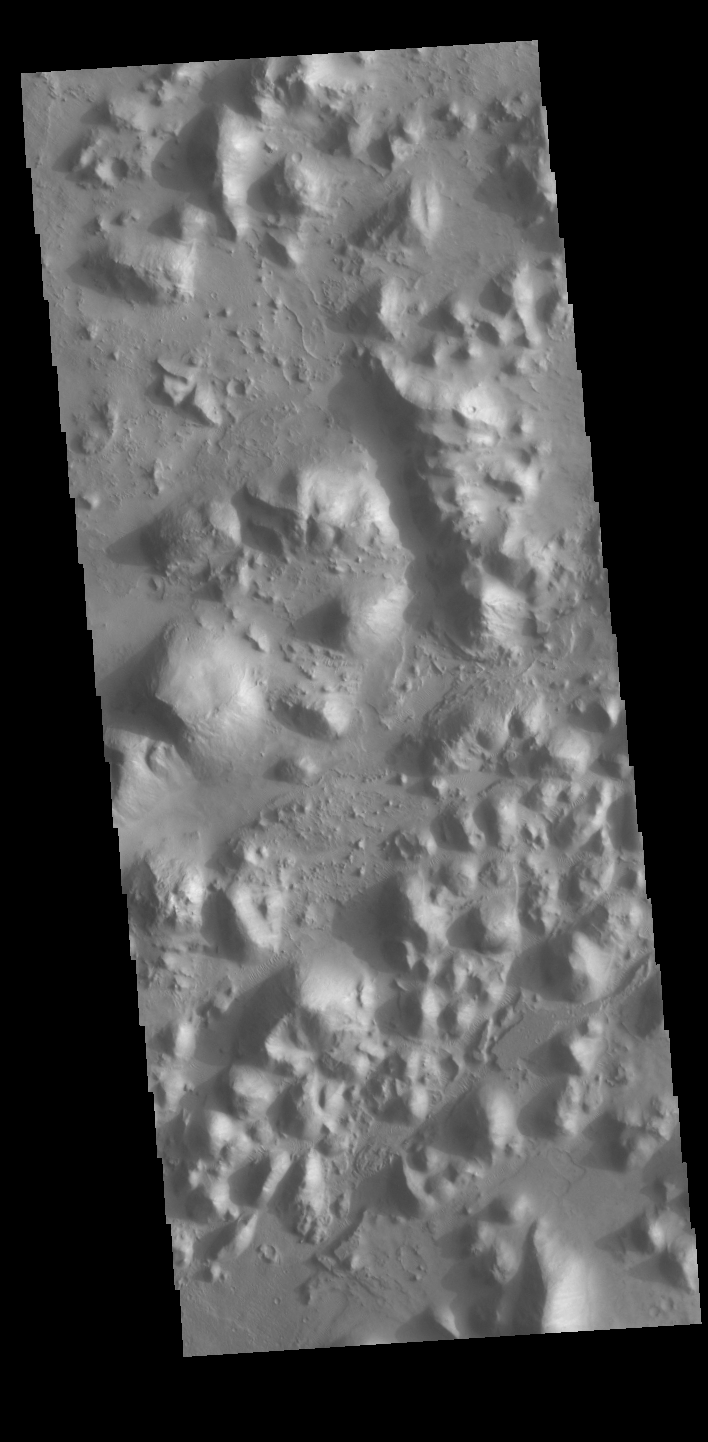

Arena Colles

Today’s VIS image shows part of Arena Colles. The term colles means hills. Arena Colles is located on the margin where Terra Sabaea steps down in elevation into Utopia Planitia.

Credit: NASA/JPL-Caltech/ASU